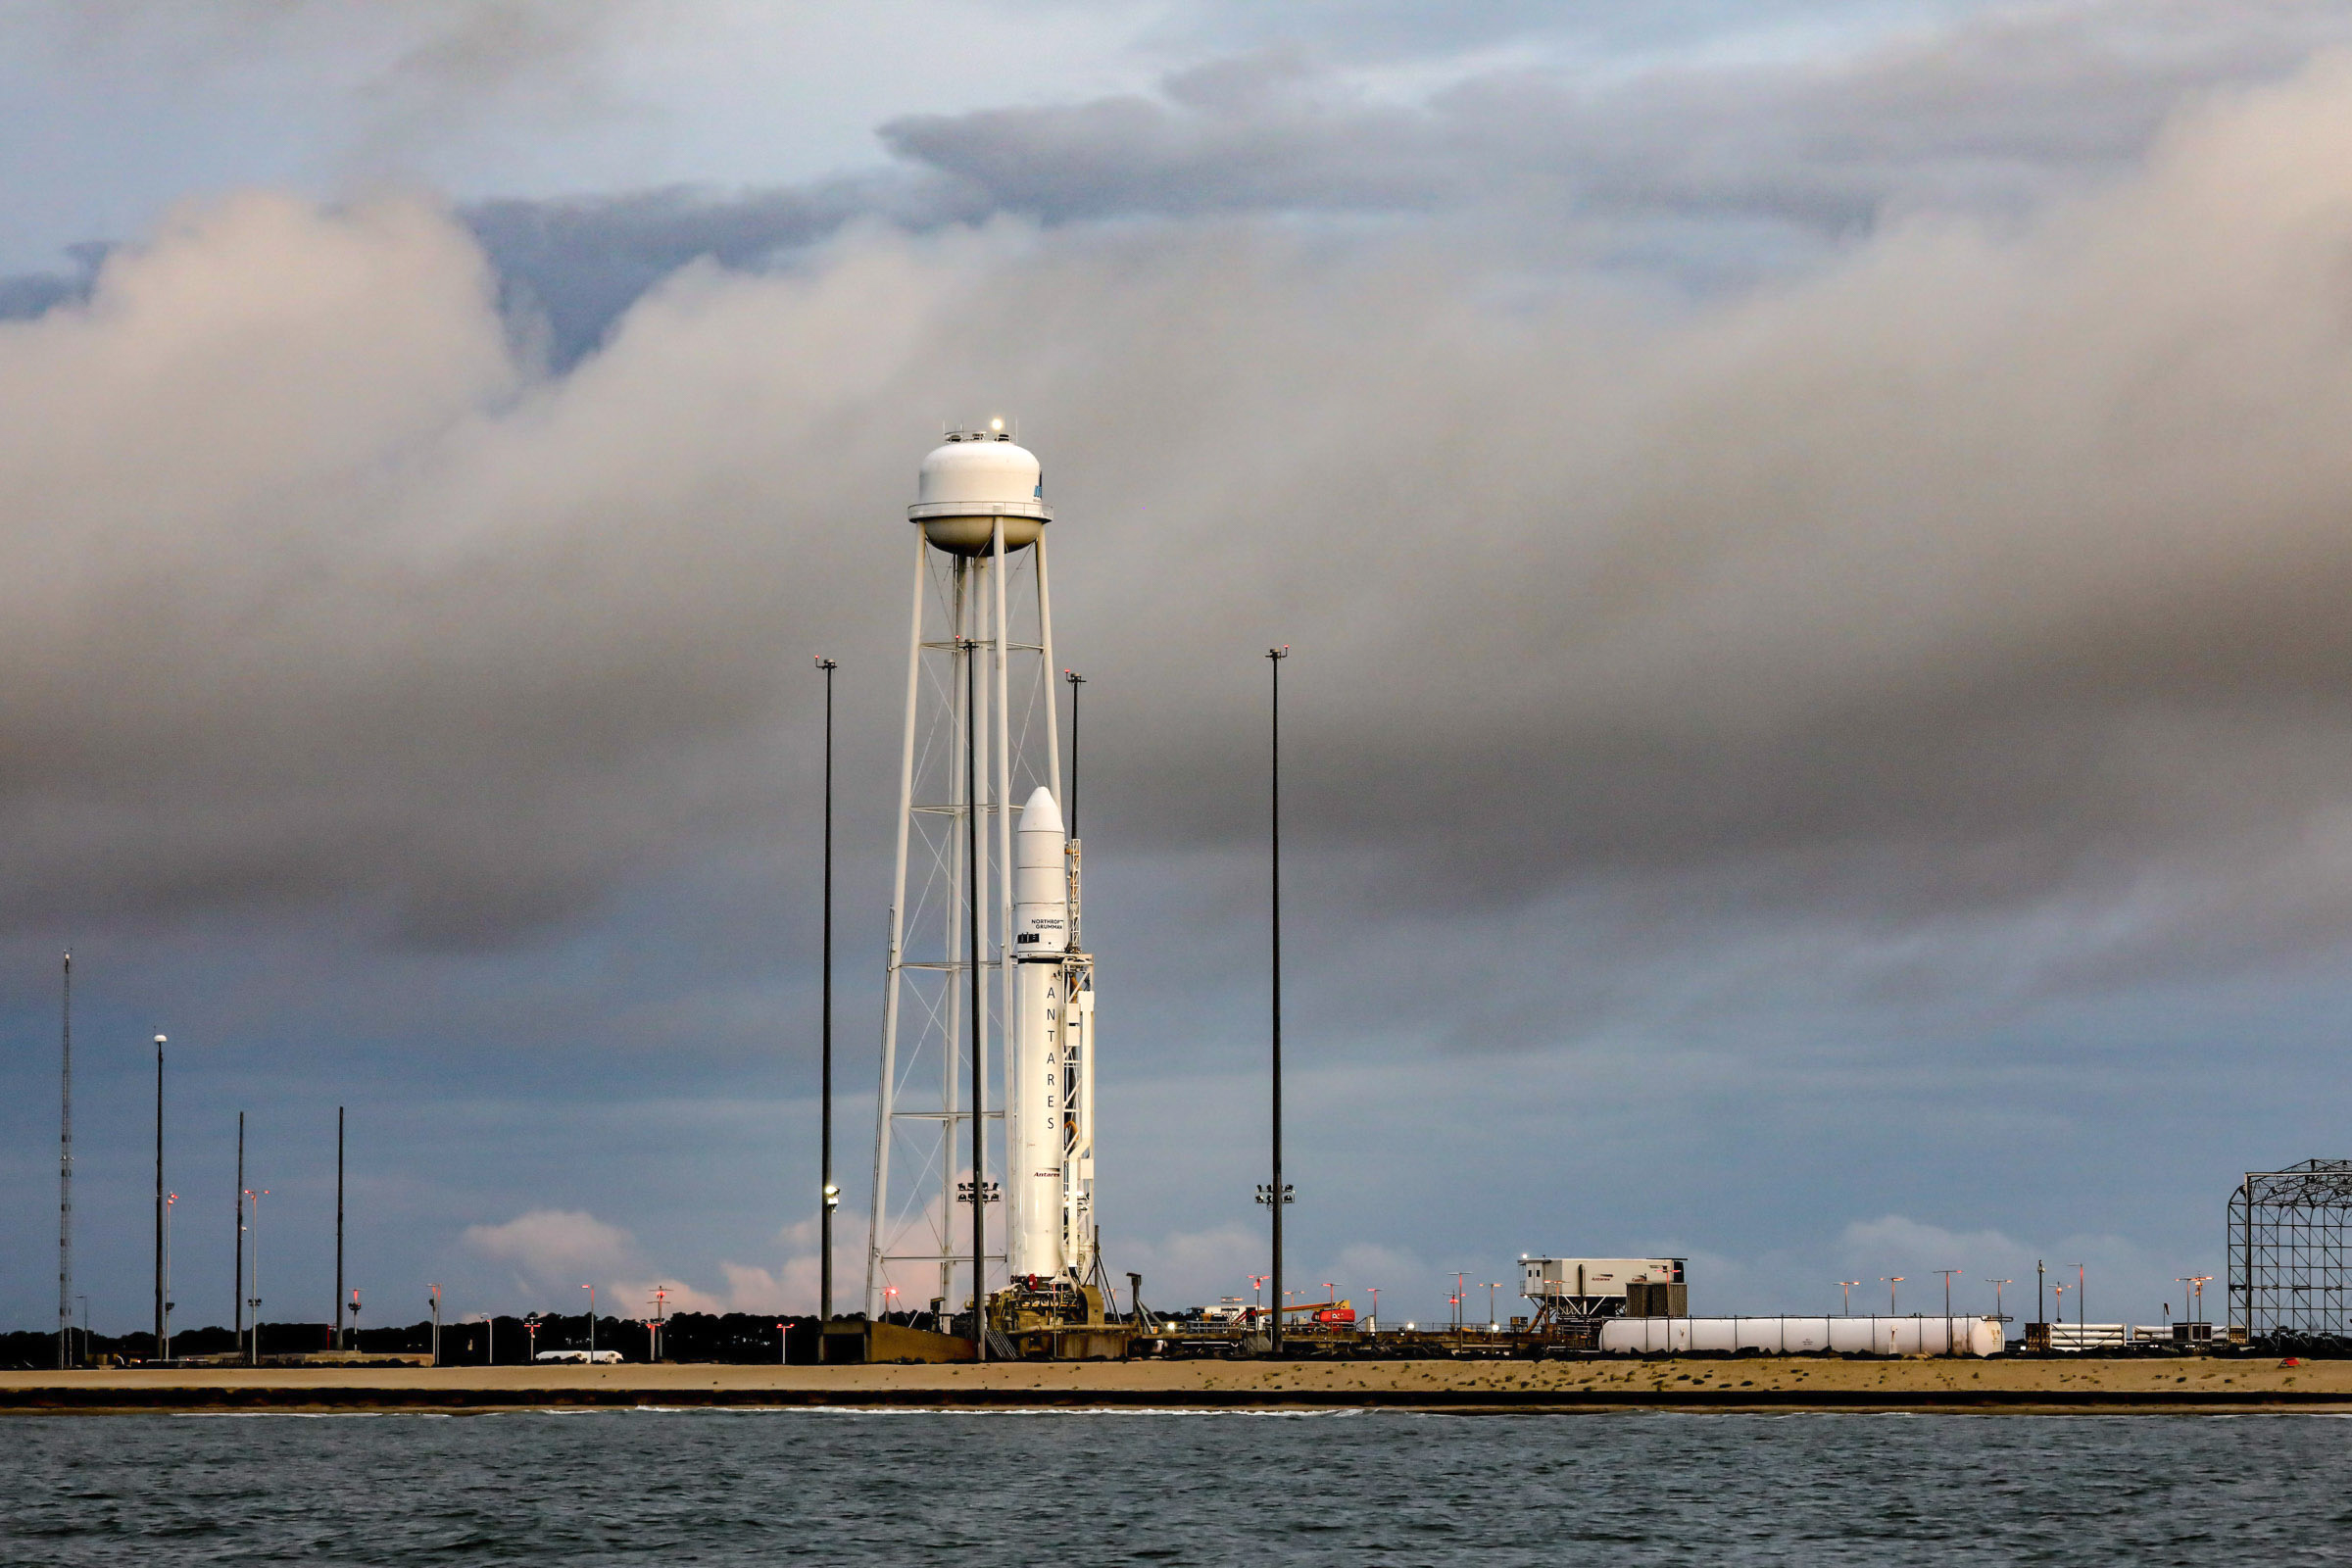

A Northrop Grumman Antares rocket carrying a Cygnus resupply spacecraft is seen at sunrise on the Mid-Atlantic Regional Spaceport’s Pad-0A, Aug. 7, 2021, at NASA's Wallops Flight Facility in Virginia. Northrop Grumman’s 16th contracted cargo resupply mission with NASA to the International Space Station will deliver nearly 8,200 pounds of science and research, crew supplies and vehicle hardware to the orbital laboratory and its crew. Northrop Grumman named the NG CRS-16 Cygnus spacecraft after NASA astronaut Ellison Onizuka, in honor of his prominence as the first Asian American astronaut. Onizuka was hired in 1978 in the first class of diverse astronauts, and his first spaceflight was aboard space shuttle Discovery in January 1985 for STS-51-C. He lost his life aboard the space shuttle Challenger in 1986. Launch is scheduled for 5:56 p.m. EDT, Tuesday, Aug. 10, 2021.

Credit: NASA/Terry Zaperach